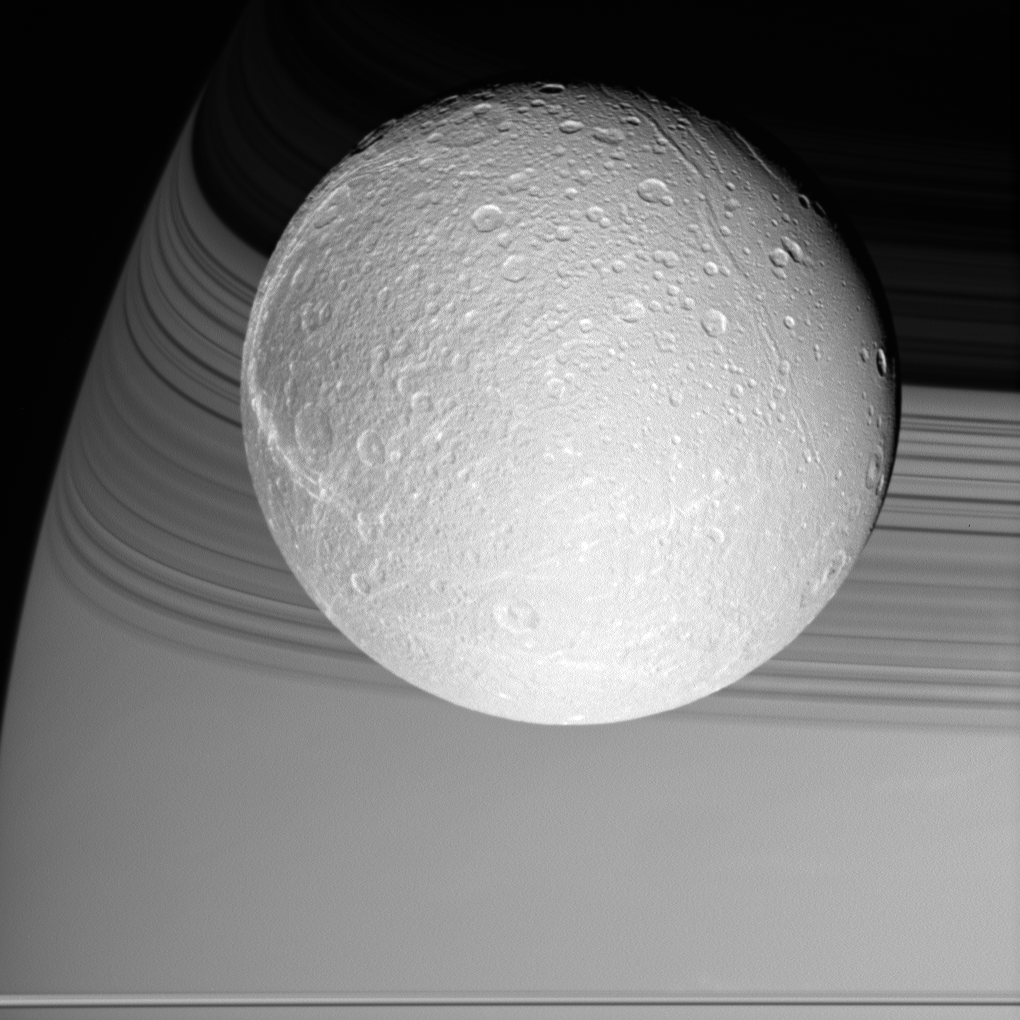

On Approach to Dione

Cassini prepared for its rendezvous with Dione on Oct. 11, 2005, capturing the brilliant, cratered iceball in front of its shadow-draped planet.

The terrain seen here becomes notably darker toward the west, and is crosscut by the bright, fresh canyons that form wispy markings on Dione’s trailing hemisphere. Dione is 1,126 kilometers (700 miles) across.

The image was taken in visible light with the Cassini wide-angle camera at a distance of approximately 24,500 kilometers (15,200 miles) from Dione and at a Sun-Dione-spacecraft, or phase, angle of 22 degrees. The image scale is about 2 kilometers (1 mile) per pixel.

The Cassini-Huygens mission is a cooperative project of NASA, the European Space Agency and the Italian Space Agency. The Jet Propulsion Laboratory, a division of the California Institute of Technology in Pasadena, manages the mission for NASA’s Science Mission Directorate, Washington, D.C. The Cassini orbiter and its two onboard cameras were designed, developed and assembled at JPL. The imaging operations center is based at the Space Science Institute in Boulder, Colo.

Credit: NASA/JPL/Space Science Institute